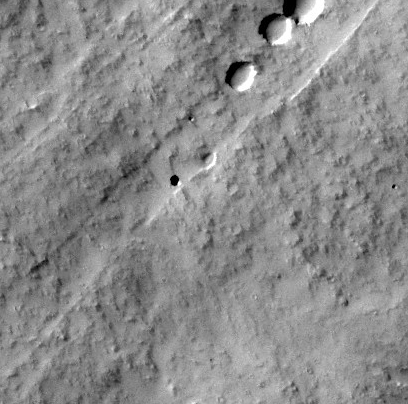

Martian Pit Feature Found by Seventh Graders

Sixteen seventh-graders at Evergreen Middle School in Cottonwood, Calif., found the Martian pit feature at the center of the superimposed red square in this image while participating in a program that enables students to use the camera on NASA’s Mars Odyssey orbiter.

The feature, on the slope of an equatorial volcano named Pavonis Mons, appears to be a skylight in an underground lava tube. Similar “cave skylight” features have been found elsewhere on Mars (see http://www.jpl.nasa.gov/news/news.cfm?release=2007-106), but this is the first seen on this volcano.

The students in science teacher Dennis Mitchell’s class were examining Martian lava tubes as their project in the Mars Student Imaging Program offered by NASA and Arizona State University. Students in this program develop a geological question, then target a Mars-orbiting camera to take an image that helps answer the question.

This is a subframe, about 8 kilometers (5 miles) wide, of an image that the Thermal Emission Imaging System (THEMIS) camera on Mars Odyssey took on April 7, 2010. The location on Mars is 0.5 degrees south latitude, 248.6 degrees east longitude.

Credit: NASA/JPL-Caltech/ASU